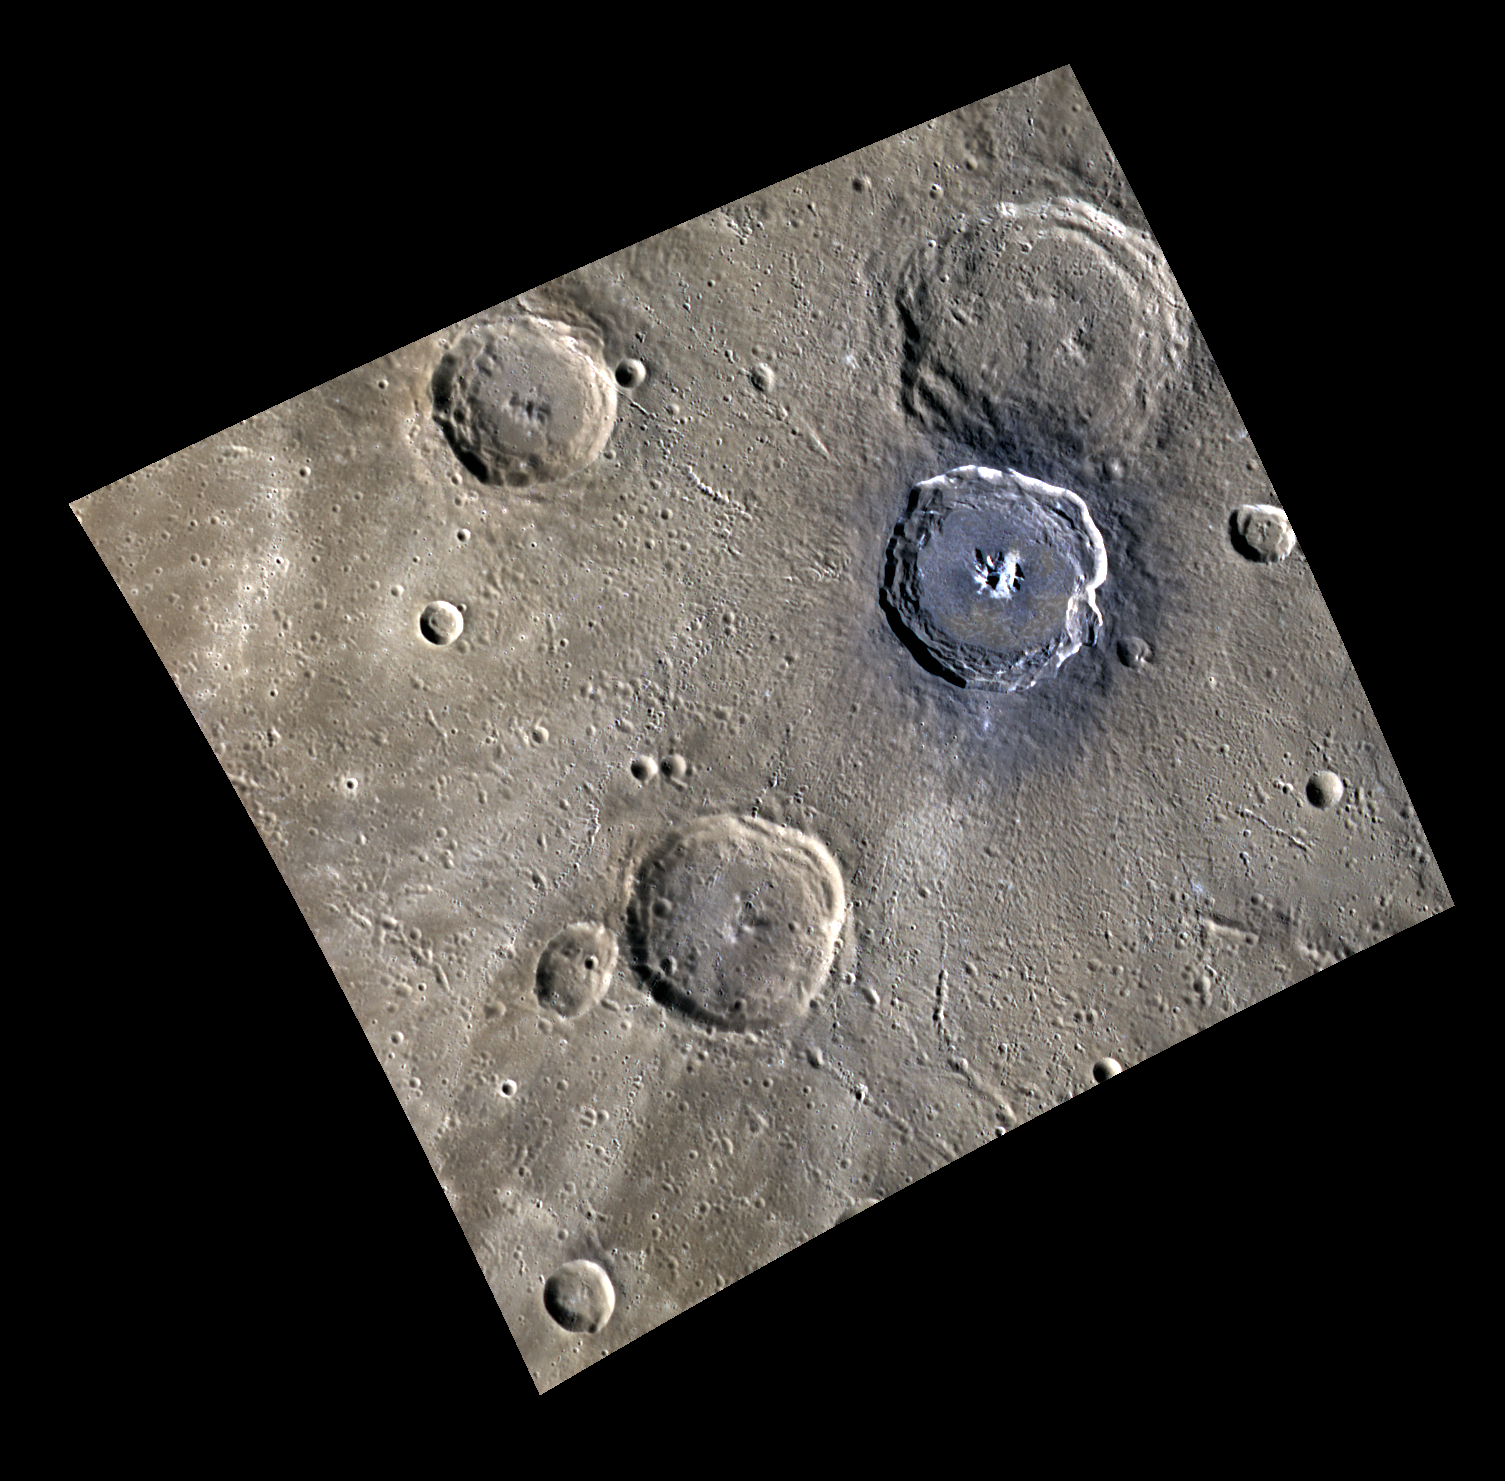

Blue Degas

This image shows a colorful view of Brontë (the large crater in the top right corner) and Degas (the blue-hued crater atop Brontë). These craters are located in Sobkou Planitia, a plains region formed through past volcanic activity.

This image was acquired as a high-resolution targeted observation. Targeted observations are images of a small area on Mercury’s surface at resolutions much higher than the 250-meter/pixel (820 feet/pixel) morphology base map or the 1-kilometer/pixel (0.6 miles/pixel) color base map. It is not possible to cover all of Mercury’s surface at this high resolution during MESSENGER’s one-year mission, but several areas of high scientific interest are generally imaged in this mode each week.

Date acquired: December 12, 2011
Image Mission Elapsed Time (MET): 232160712, 232160708, 232160704
Image ID: 1125985, 1125984, 1125983
Instrument: Wide Angle Camera (WAC) of the Mercury Dual Imaging System (MDIS)
WAC filters: 9, 7, 6 (996, 748, 433 nanometers) in red, green, and blue
Center Latitude: 36.44°
Center Longitude: 231.5° E
Resolution: 231 meters/pixel
Scale: Degas crater is 52 km (32 miles) in diameter
Incidence Angle: 59.7°
Emission Angle: 25.2°
Phase Angle: 85.0°

The MESSENGER spacecraft is the first ever to orbit the planet Mercury, and the spacecraft’s seven scientific instruments and radio science investigation are unraveling the history and evolution of the Solar System’s innermost planet. Visit the Why Mercury? section of this website to learn more about the key science questions that the MESSENGER mission is addressing. During the one-year primary mission, MDIS is scheduled to acquire more than 75,000 images in support of MESSENGER’s science goals.

These images are from MESSENGER, a NASA Discovery mission to conduct the first orbital study of the innermost planet, Mercury. For information regarding the use of images, see the MESSENGER image use policy.

Credit: NASA/Johns Hopkins University Applied Physics Laboratory/Carnegie Institution of Washington